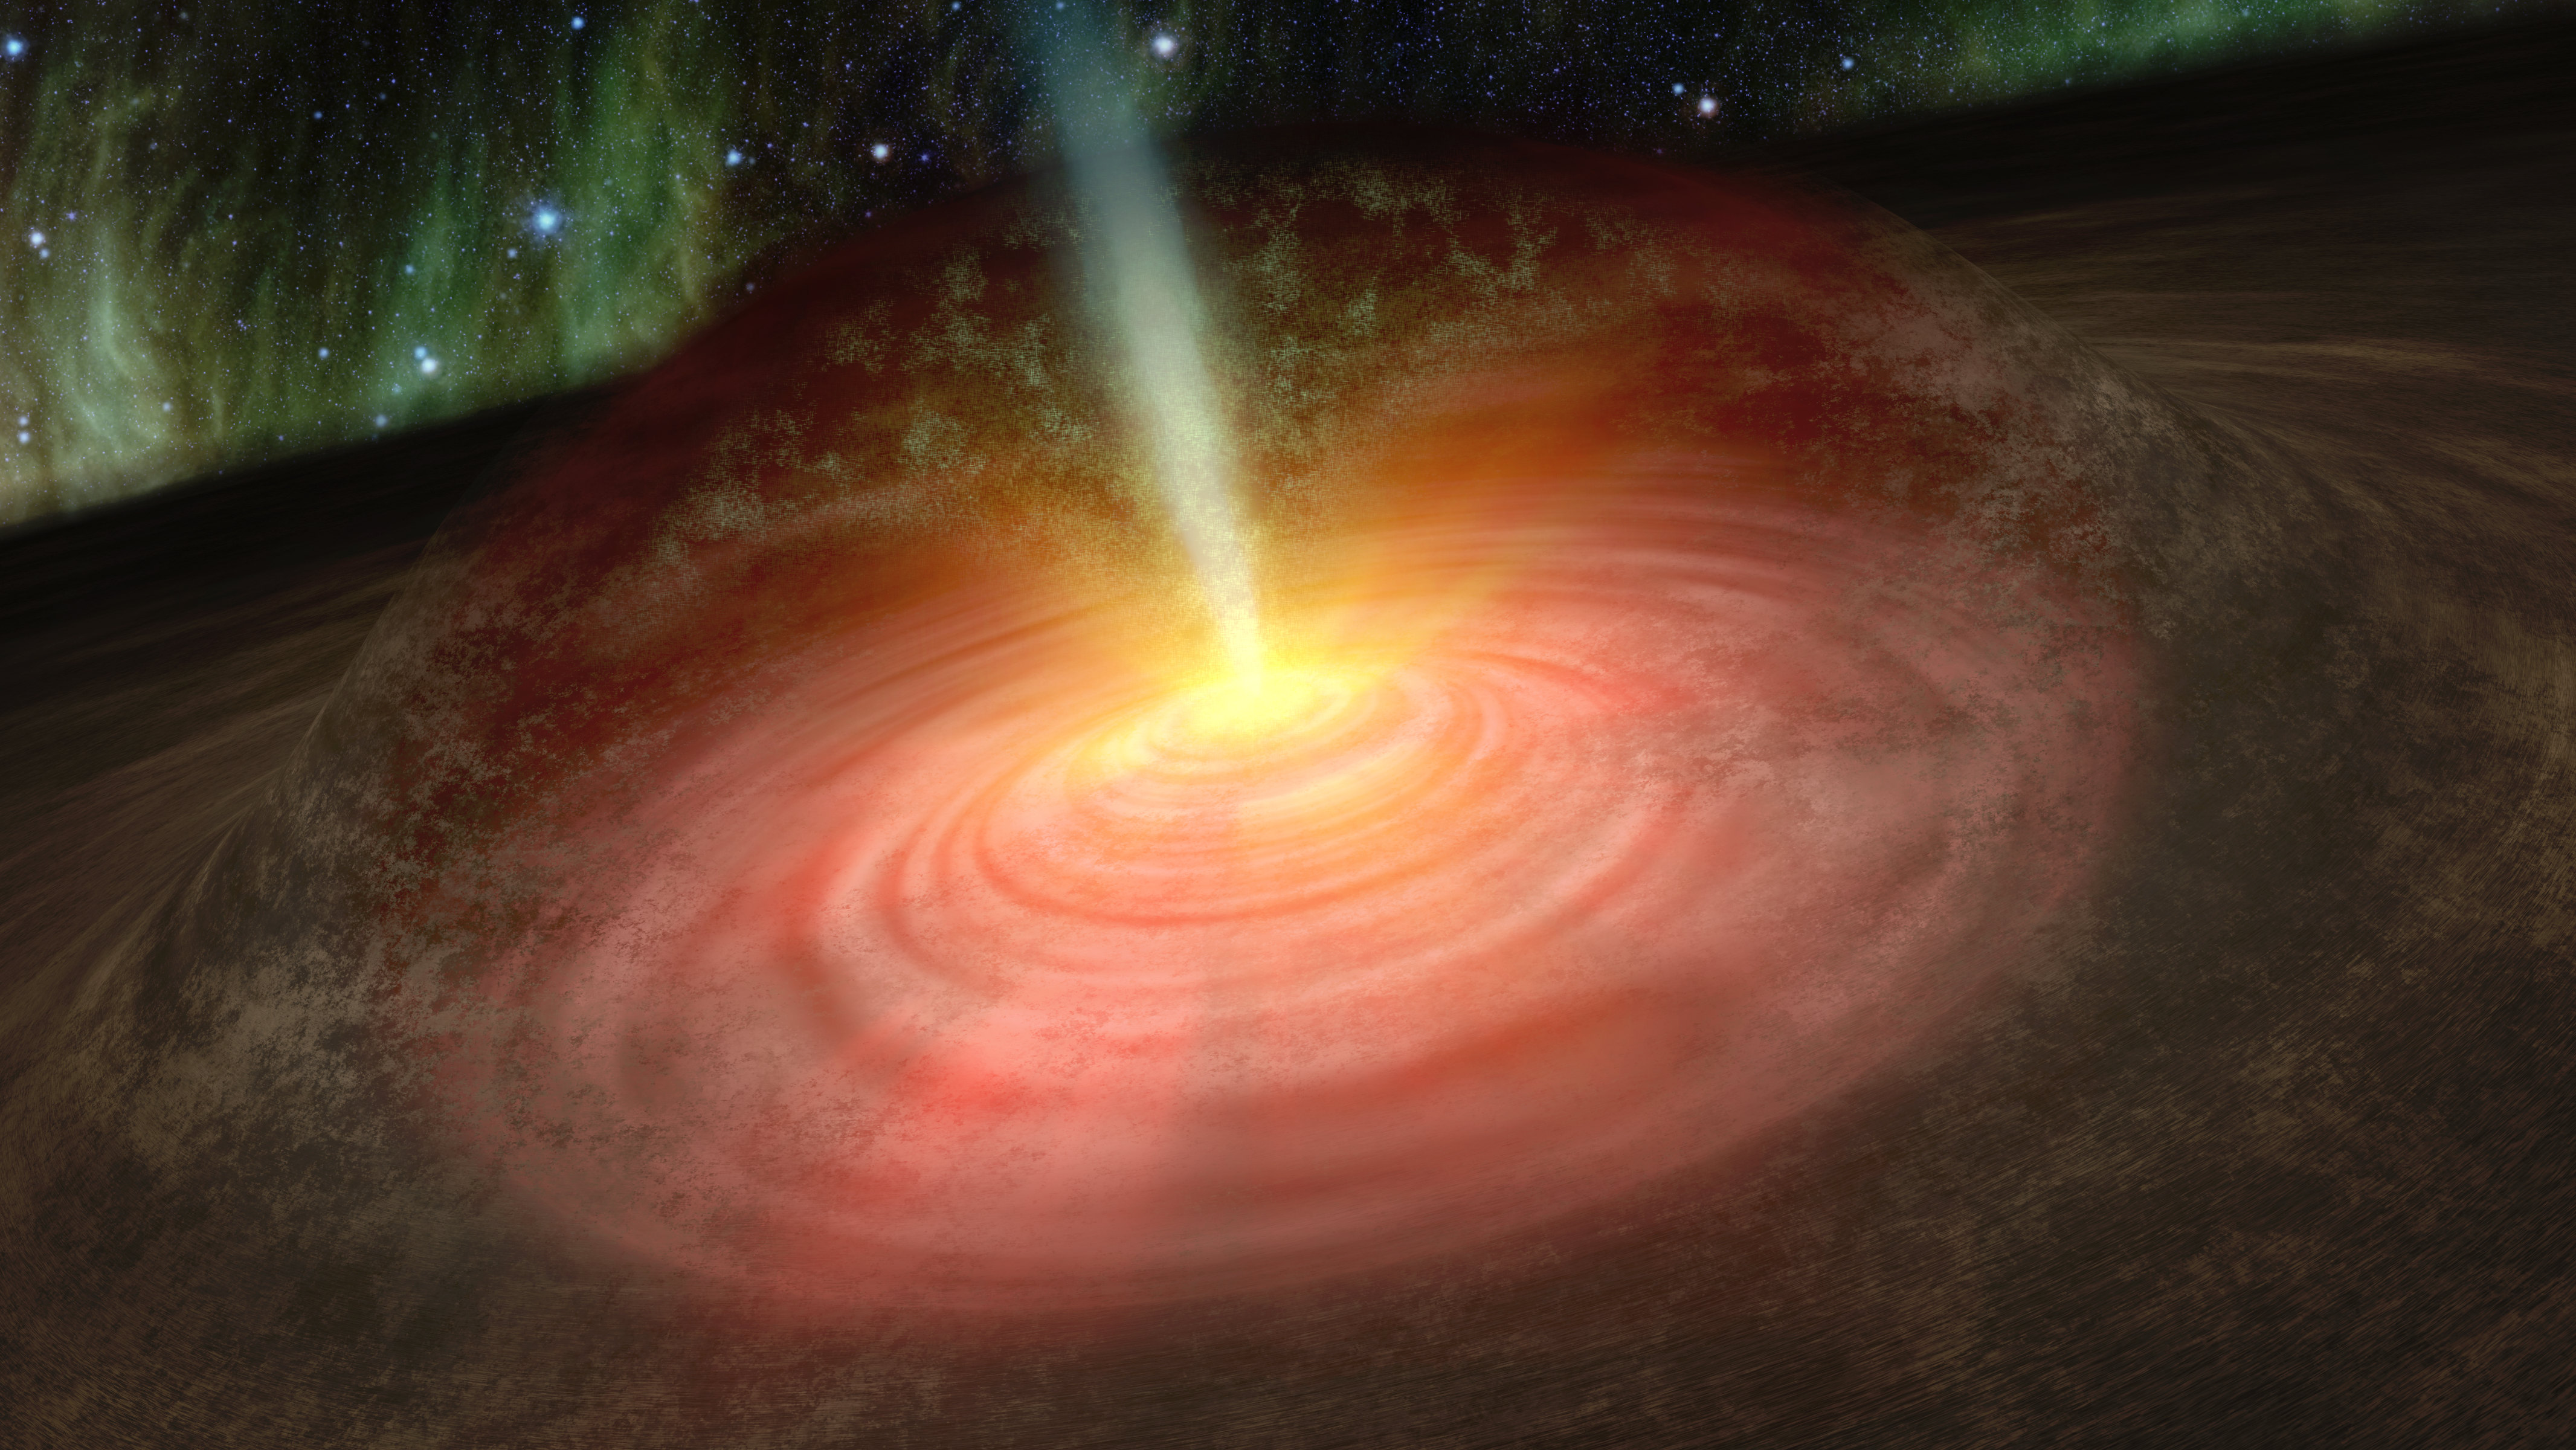

Crystal Rain

This artist's conception shows green crystals of olivine raining down on a developing star like cosmic glitter. The crystals were spotted by NASA's Spitzer Space Telescope in a collapsing cloud of gas surrounding an embryonic star called HOPS-68. Stars form out of collapsing clouds. The growing stars feed off the clouds, accumulating more and more mass. Here, HOPS-68 is shown embedded within a large, dark filament of dust and gas.

The artwork illustrates how the olivine crystals are suspected to have been transported into the outer cloud around the developing star, or protostar. Jets shooting away from the protostar, where temperatures are hot enough to cook the crystals, are thought to have transported them to the outer cloud, where temperatures are much colder. Astronomers say the crystals are raining back down onto the swirling disk of planet-forming dust circling the star, pictured here as a green fog falling away from the jet.

Credit: NASA/JPL-Caltech/T. Pyle (SSC)